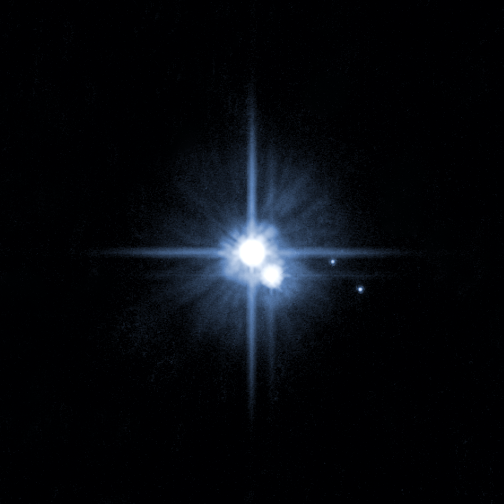

Pluto and its Moons: Charon, Nix, and Hydra

A pair of small moons that NASA’s Hubble Space Telescope discovered orbiting Pluto now have official names: Nix and Hydra. Photographed by Hubble in 2005, Nix and Hydra are roughly 5,000 times fainter than Pluto and are about two to three times farther from Pluto than its large moon, Charon, which was discovered in 1978.

Credit: NASA, ESA, H. Weaver (JHUAPL), A. Stern (SwRI), and the HST Pluto Companion Search Team